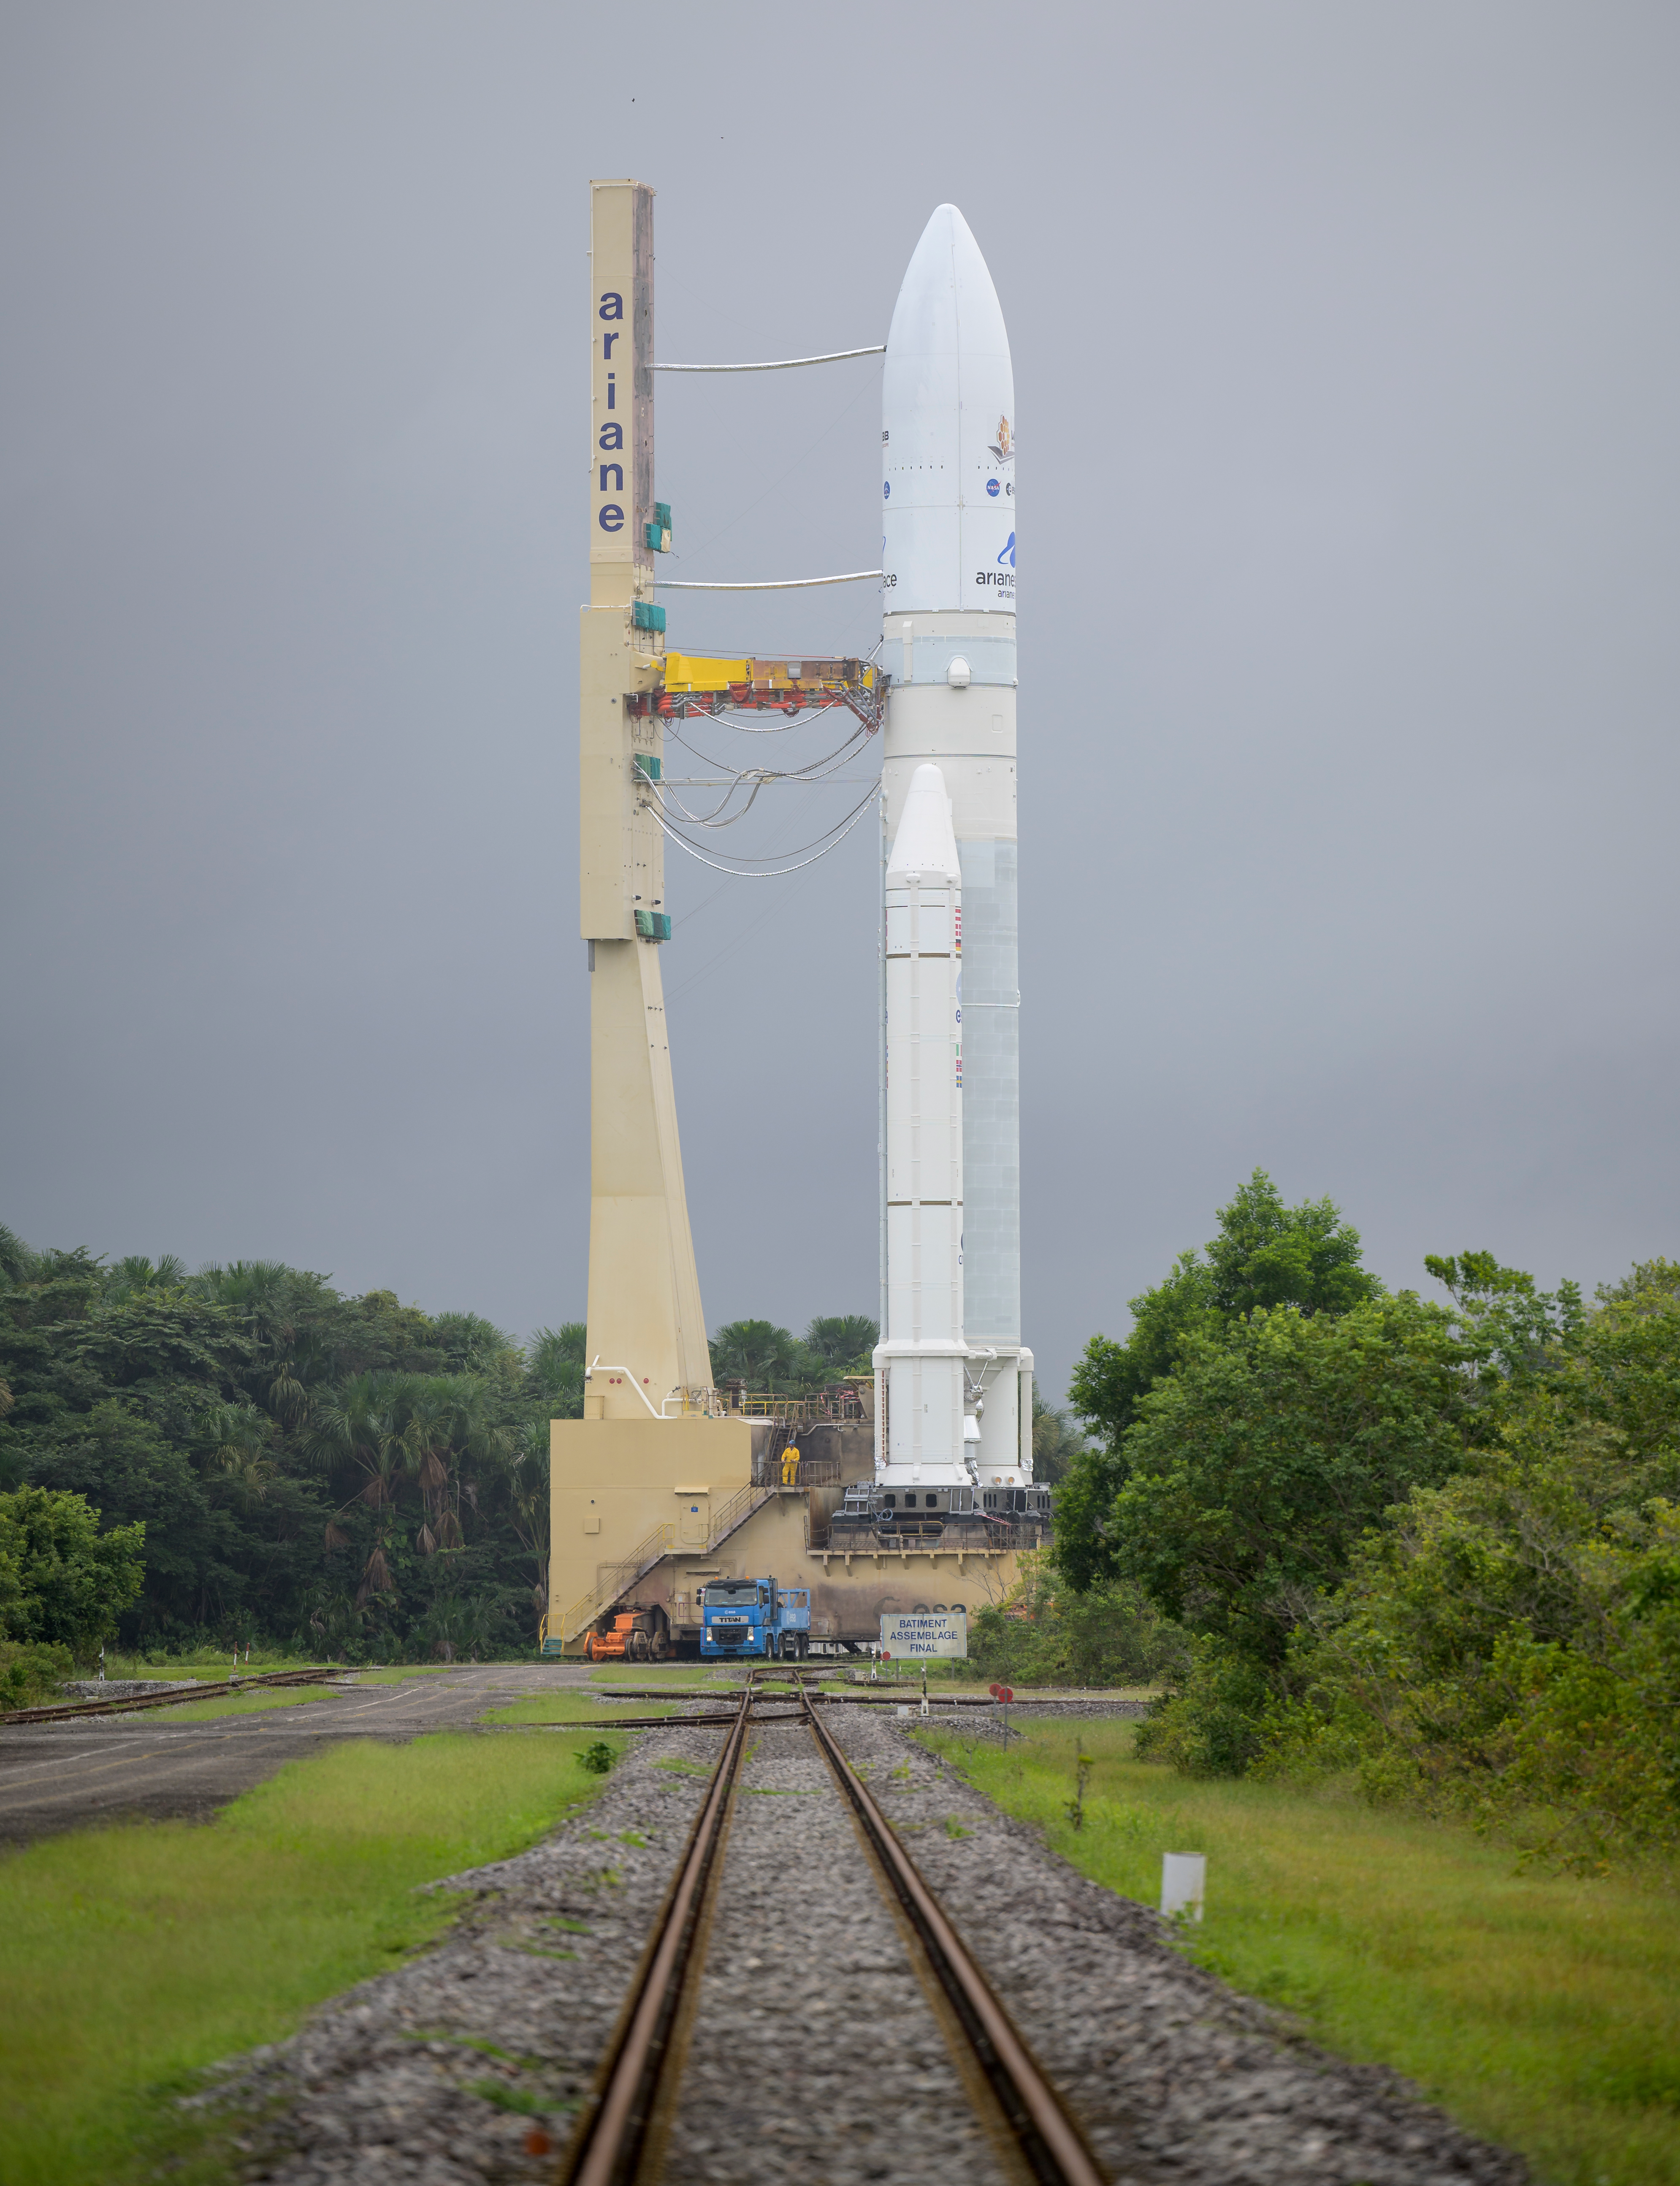

Ariane 5 Rollout with James Webb Space Telescope

Arianespace's Ariane 5 rocket with NASA’s James Webb Space Telescope onboard, is rolled out to the launch pad, Thursday, Dec. 23, 2021, at Europe’s Spaceport, the Guiana Space Center in Kourou, French Guiana. The James Webb Space Telescope (sometimes called JWST or Webb) is a large infrared telescope with a 21.3 foot (6.5 meter) primary mirror. The observatory will study every phase of cosmic history—from within our solar system to the most distant observable galaxies in the early universe.

Credit: NASA/Bill Ingalls